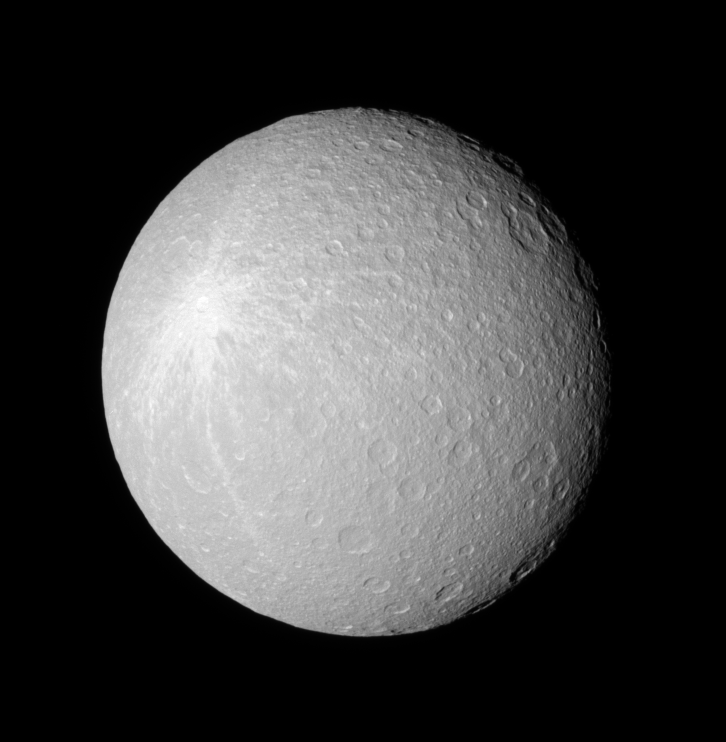

Bright Ice Below

Rhea’s crater-saturated surface shows a large bright blotch, which was likely created when a geologically recent impact sprayed bright, fresh ice ejecta over the moon’s surface.

The rim of the great Tirawa impact basin can be seen near the top of the image. The giant feature is approximately 360 kilometers (220 miles) across.

This equatorial view captures Rhea’s leading hemisphere. North is up and rotated 40 degrees to the right.

The image was taken in visible red light with the Cassini spacecraft narrow-angle camera on April 28, 2006 at a distance of approximately 481,000 kilometers (299,000 miles) from Rhea and at a Sun-Rhea-spacecraft, or phase, angle of 23 degrees. Image scale is 3 kilometers (2 miles) per pixel.

The Cassini-Huygens mission is a cooperative project of NASA, the European Space Agency and the Italian Space Agency. The Jet Propulsion Laboratory, a division of the California Institute of Technology in Pasadena, manages the mission for NASA’s Science Mission Directorate, Washington, D.C. The Cassini orbiter and its two onboard cameras were designed, developed and assembled at JPL. The imaging operations center is based at the Space Science Institute in Boulder, Colo.

Credit: NASA/JPL/Space Science Institute